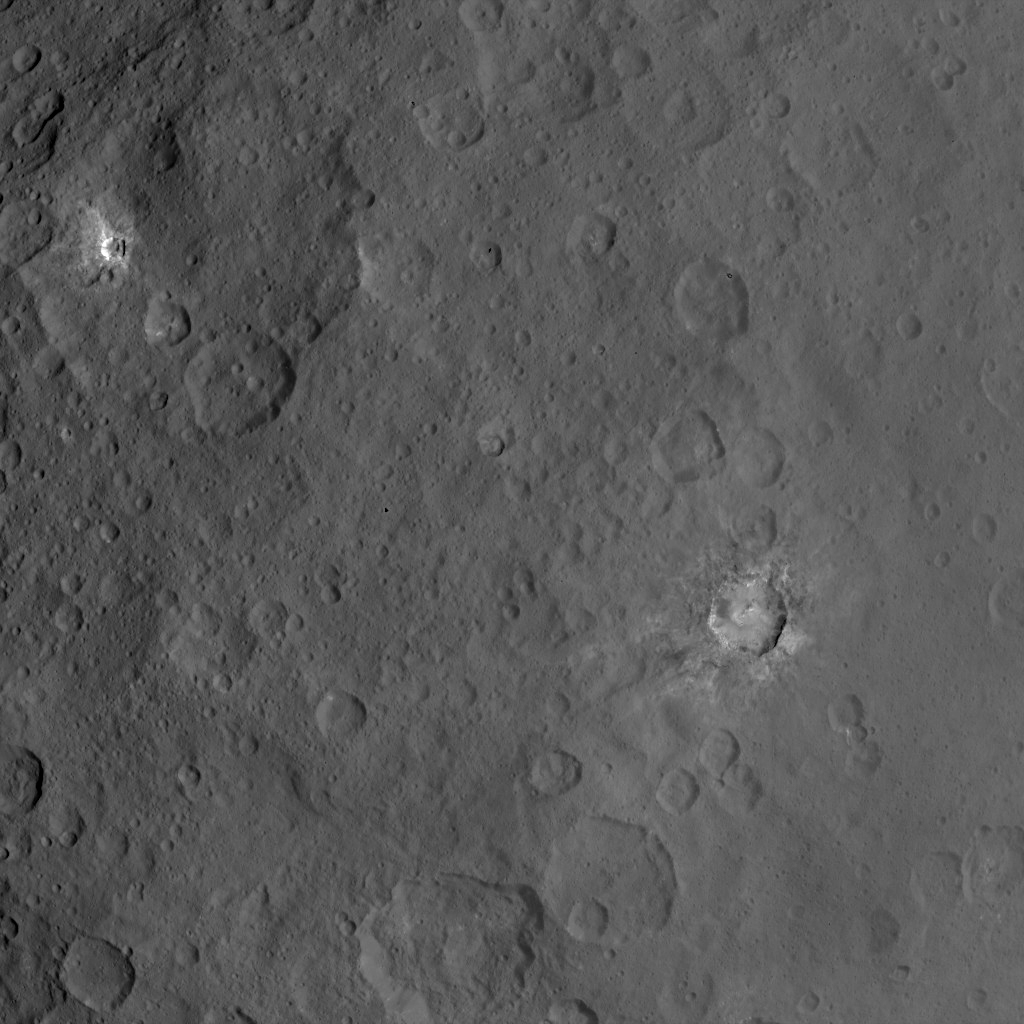

Dawn Survey Orbit Image 27

This image, taken by NASA’s Dawn spacecraft, shows dwarf planet Ceres from an altitude of 2,700 miles (4,400 kilometers). The image, with a resolution of 1,400 feet (410 meters) per pixel, was taken on June 24, 2015.

Dawn’s mission is managed by JPL for NASA’s Science Mission Directorate in Washington. Dawn is a project of the directorate’s Discovery Program, managed by NASA’s Marshall Space Flight Center in Huntsville, Alabama. UCLA is responsible for overall Dawn mission science. Orbital ATK, Inc., in Dulles, Virginia, designed and built the spacecraft. The German Aerospace Center, the Max Planck Institute for Solar System Research, the Italian Space Agency and the Italian National Astrophysical Institute are international partners on the mission team.

Credit: NASA/JPL-Caltech/UCLA/MPS/DLR/IDA